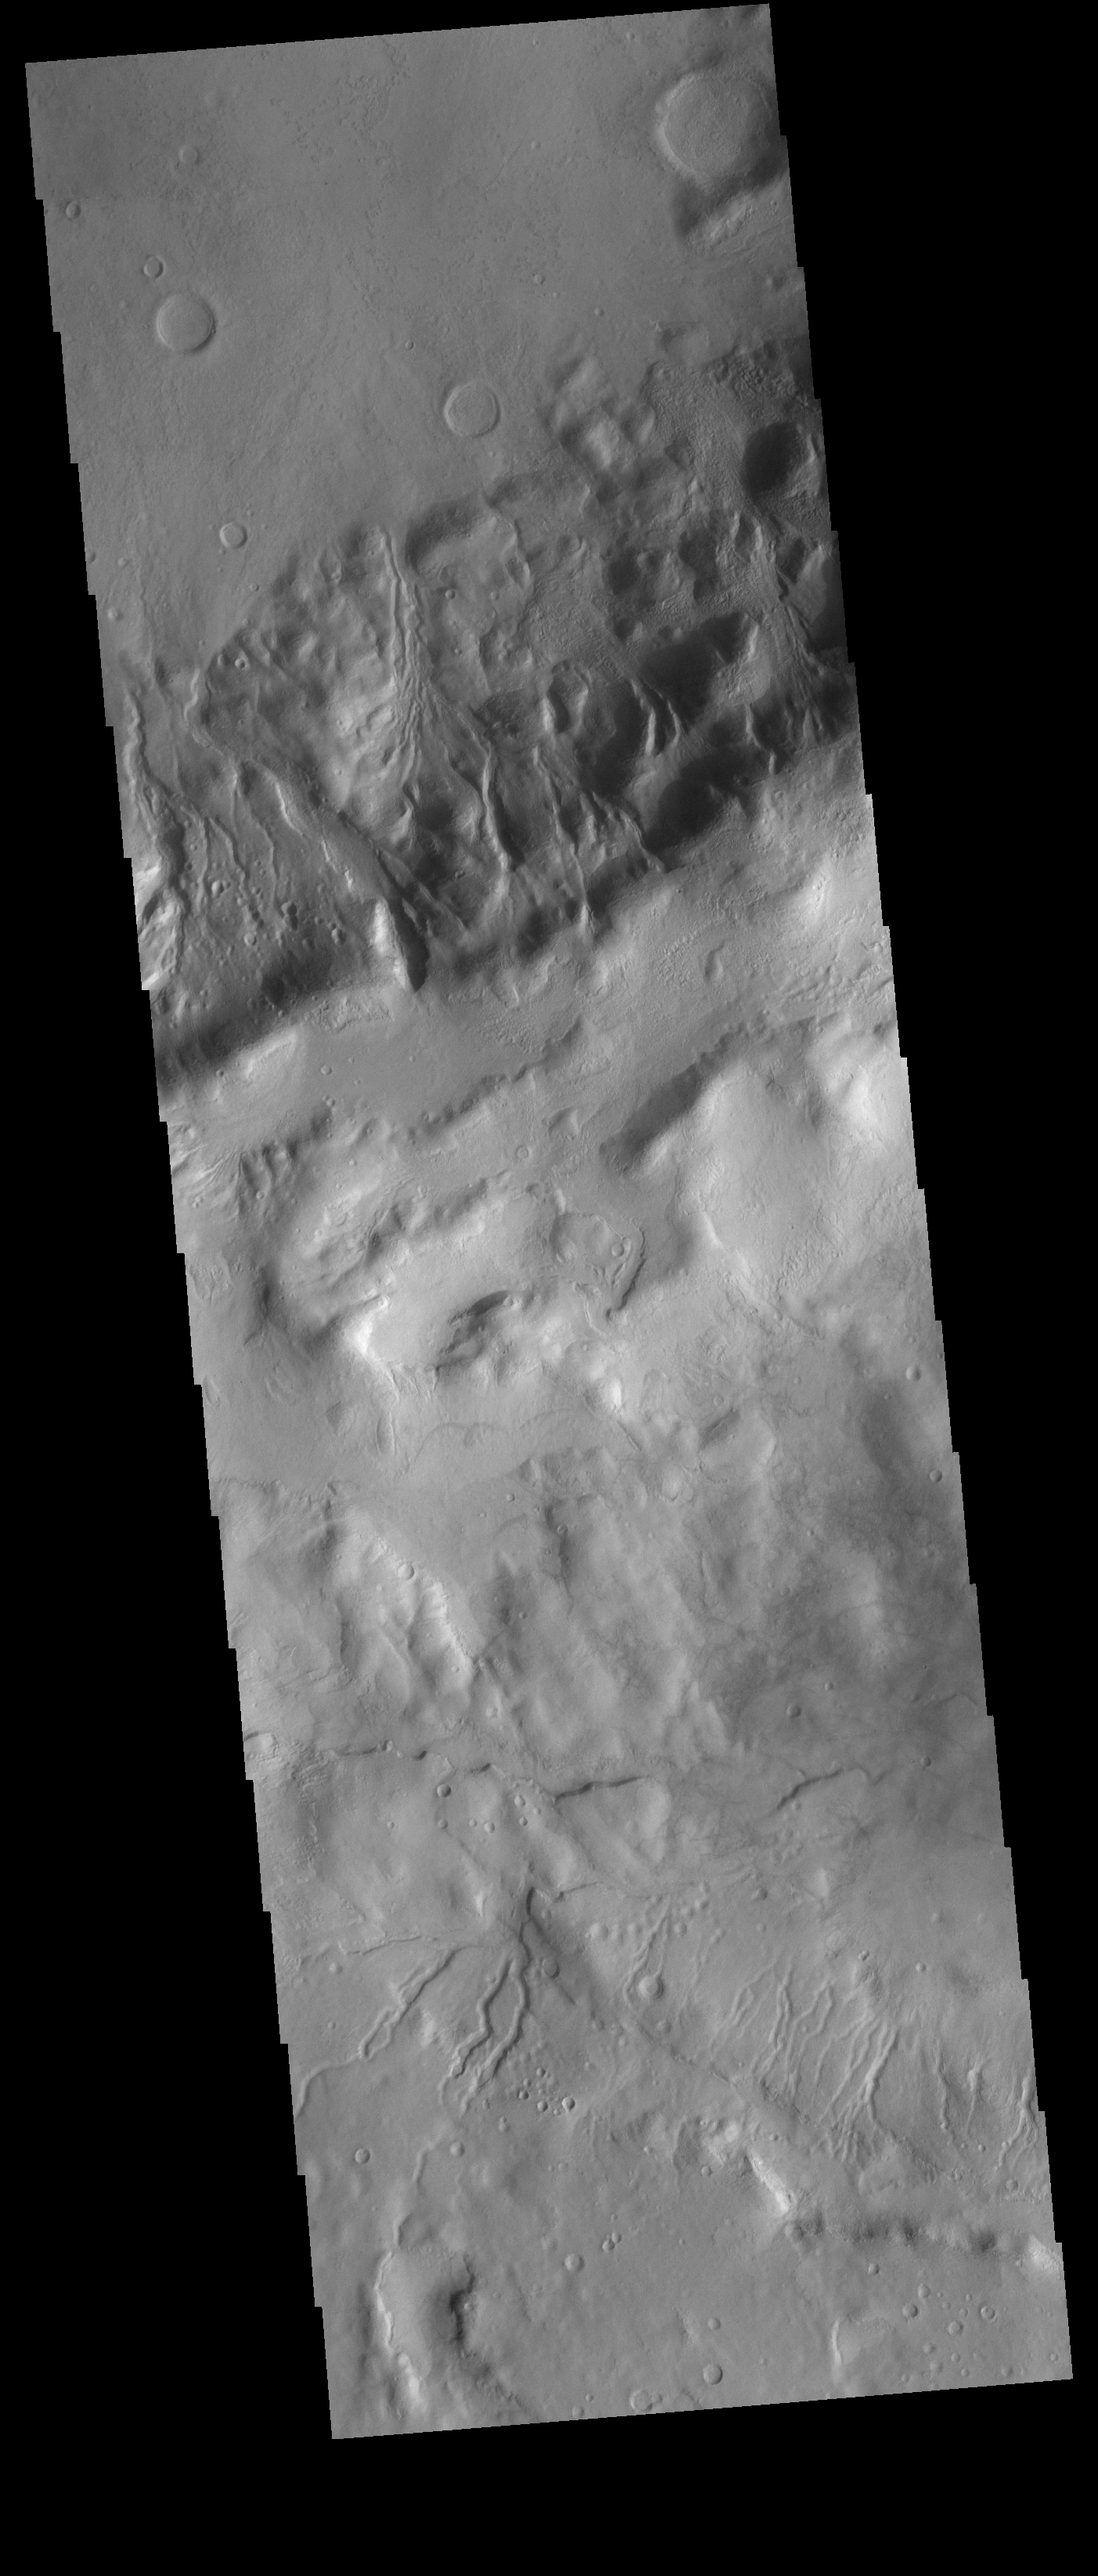

Gullies

Multiple gullies dissect the rim of an unnamed crater located in Terra Sirenum. Towards the bottom of the image several small gullies are visible located on the rim of an older crater.

Credit: NASA/JPL-Caltech/ASU